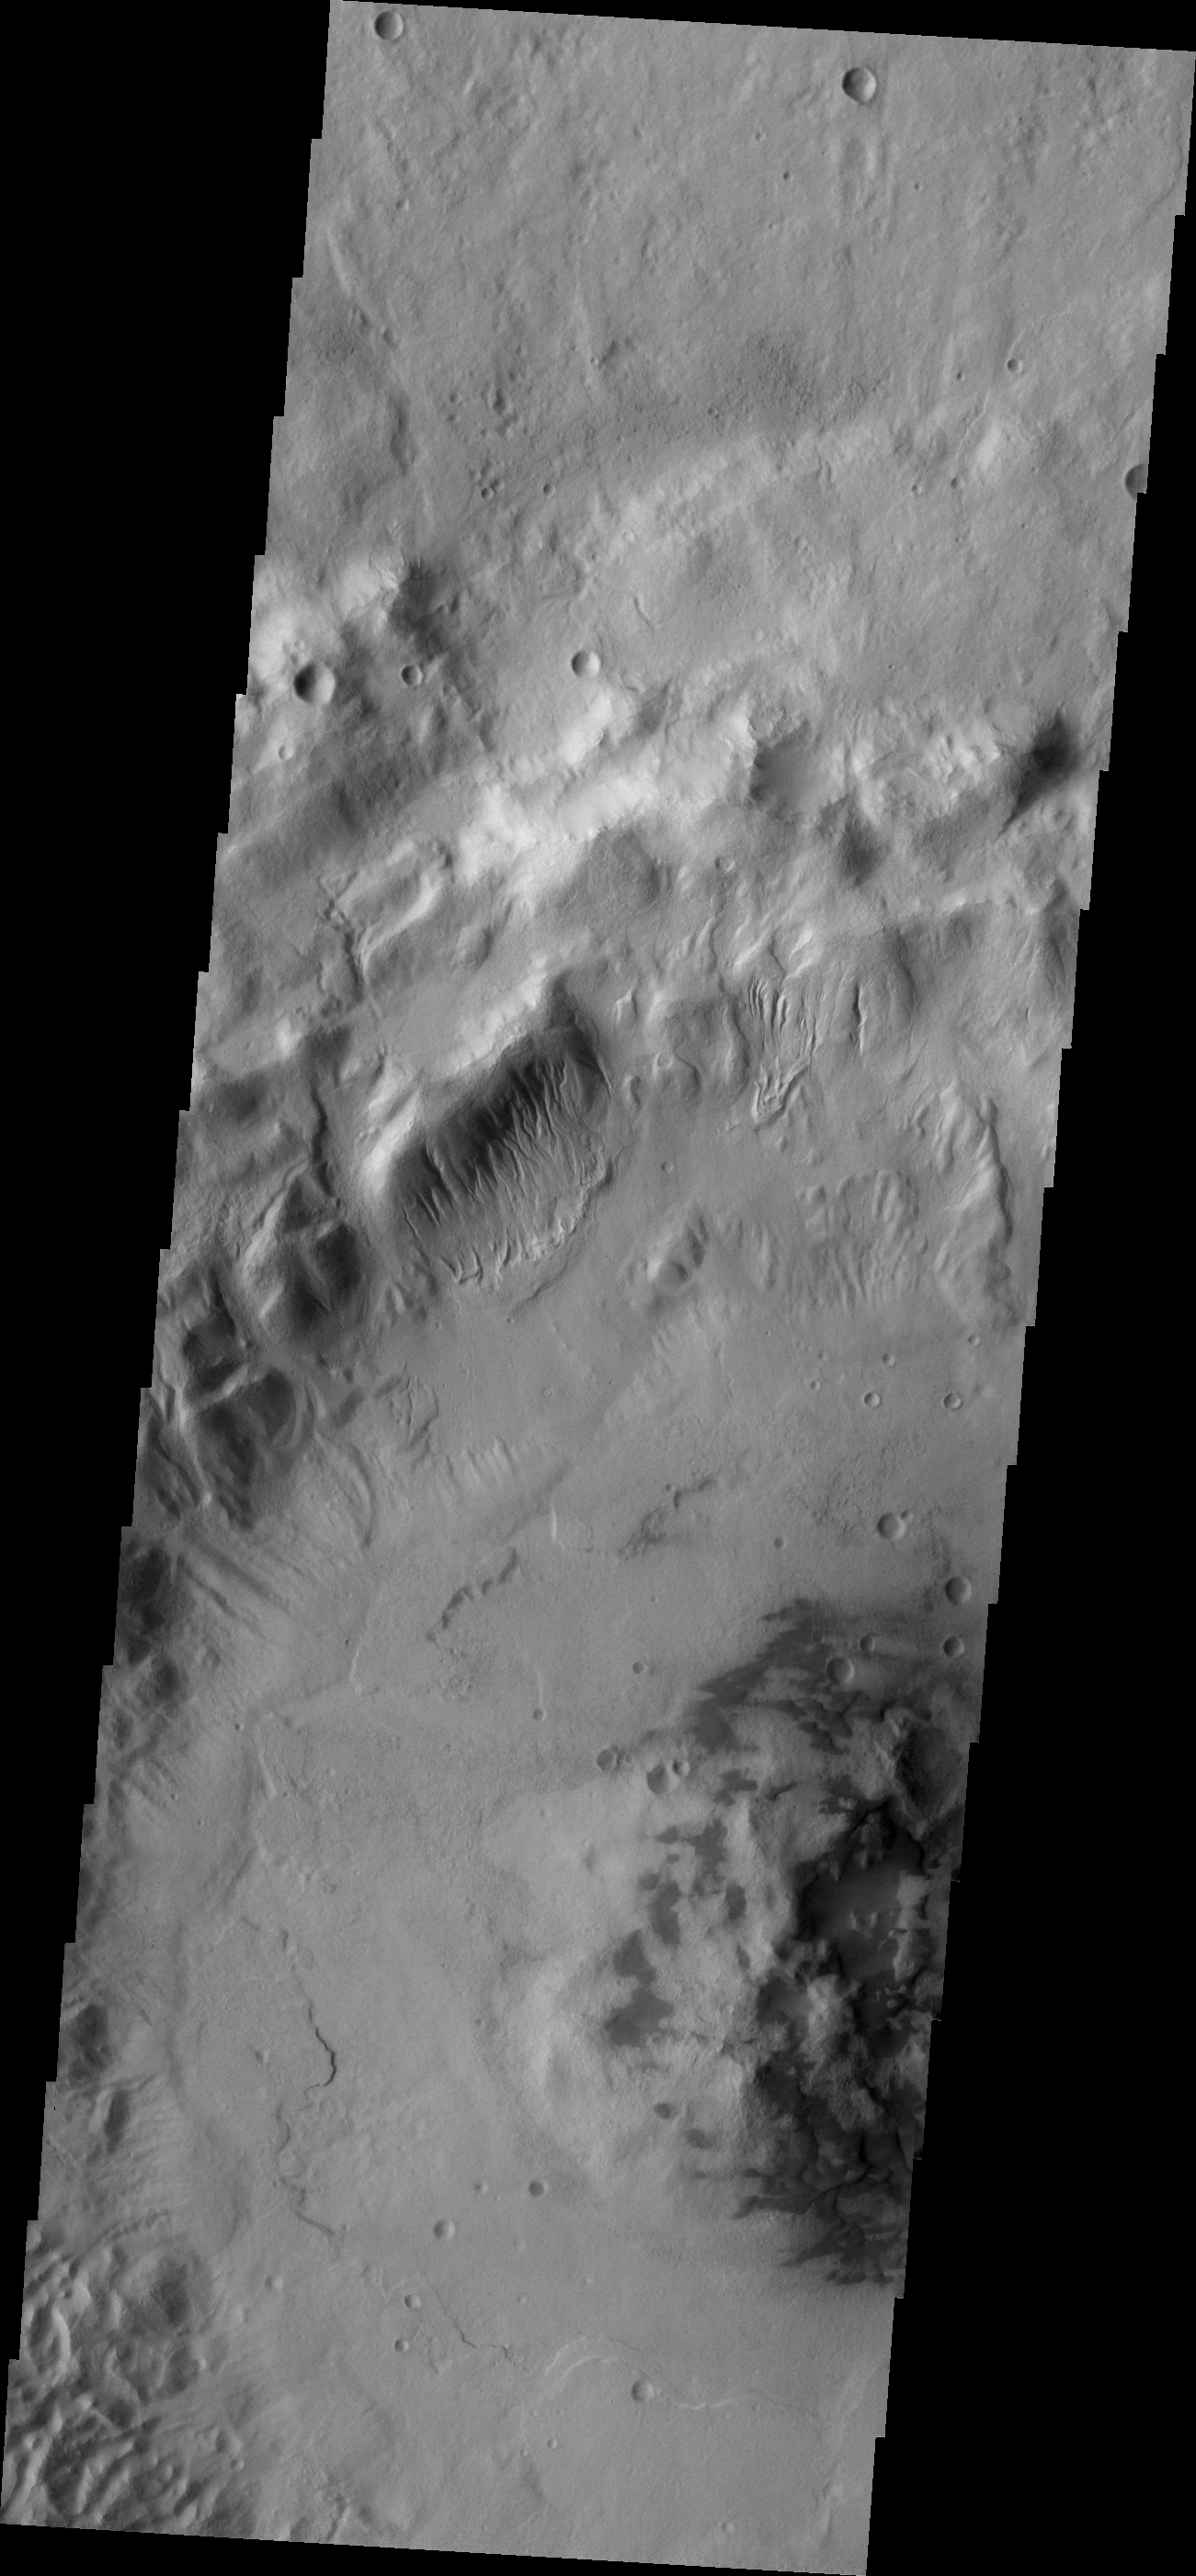

Gullies

Multiple gullies are located on the northwestern rim of this unnamed crater in Terra Cimmeria.

Image information: VIS instrument. Latitude -37.1N, Longitude 129.6E. 17 meter/pixel resolution.

Please see the THEMIS Data Citation Note for details on crediting THEMIS images.

Note: this THEMIS visual image has not been radiometrically nor geometrically calibrated for this preliminary release. An empirical correction has been performed to remove instrumental effects. A linear shift has been applied in the cross-track and down-track direction to approximate spacecraft and planetary motion. Fully calibrated and geometrically projected images will be released through the Planetary Data System in accordance with Project policies at a later time.

NASA’s Jet Propulsion Laboratory manages the 2001 Mars Odyssey mission for NASA’s Office of Space Science, Washington, D.C. The Thermal Emission Imaging System (THEMIS) was developed by Arizona State University, Tempe, in collaboration with Raytheon Santa Barbara Remote Sensing. The THEMIS investigation is led by Dr. Philip Christensen at Arizona State University. Lockheed Martin Astronautics, Denver, is the prime contractor for the Odyssey project, and developed and built the orbiter. Mission operations are conducted jointly from Lockheed Martin and from JPL, a division of the California Institute of Technology in Pasadena.

Credit: NASA/JPL/ASU